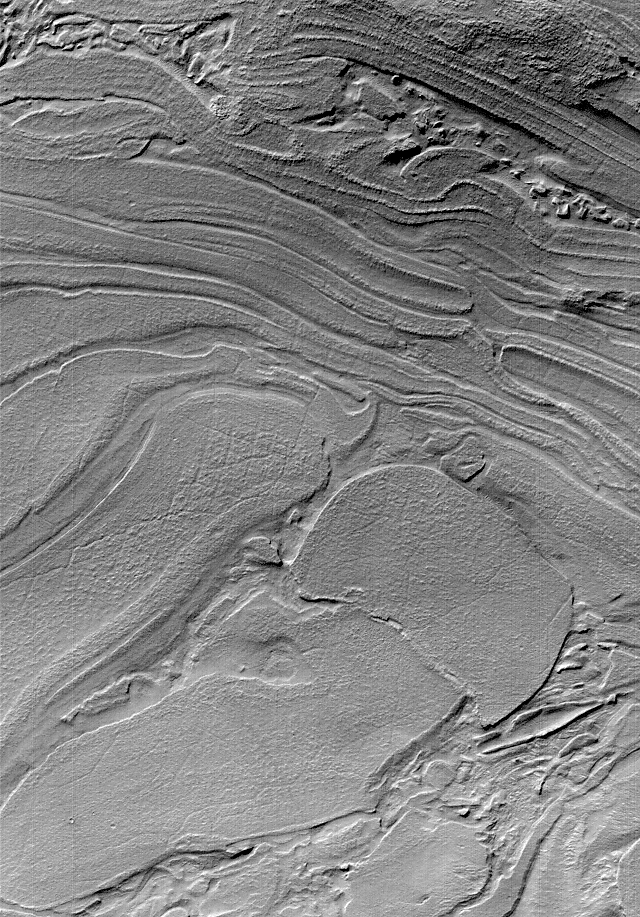

Strange Surfaces of Hellas Planitia

Sometimes Mars Global Surveyor (MGS) Mars Orbiter Camera (MOC) images show things that look very bizarre. Unique among the MOC images is a suite of pictures from northwestern Hellas Planitia, such as the example shown here. The seeming familiarity of many MOC images, such as those showing Earth-like sand dunes or stream-like gullies might give the impression that it is pretty easy to understand what MOC images are telling us about the geology of Mars. Indeed, much of what has been found by MOC is both interpretable and profound–layers recording the planet’s early geologic history, evidence for recent groundwater emerging at the surface, dust storms and frost patterns that indicate seasonal change. However, many martian landforms remain unexplained and may require years of study. This picture, acquired in late October 2000, appears to be a jumble of plates or layers exposed at the surface but subsequently covered by a thin mantle to give the scene a uniform brightness. What are these materials? Perhaps time and careful study will tell. The picture is illuminated from the upper left and covers an area 2.9 by 4.1 km (1.8 by 2.5 mi) near 39.7°S, 306.7°W.

Credit: NASA/JPL/MSSS